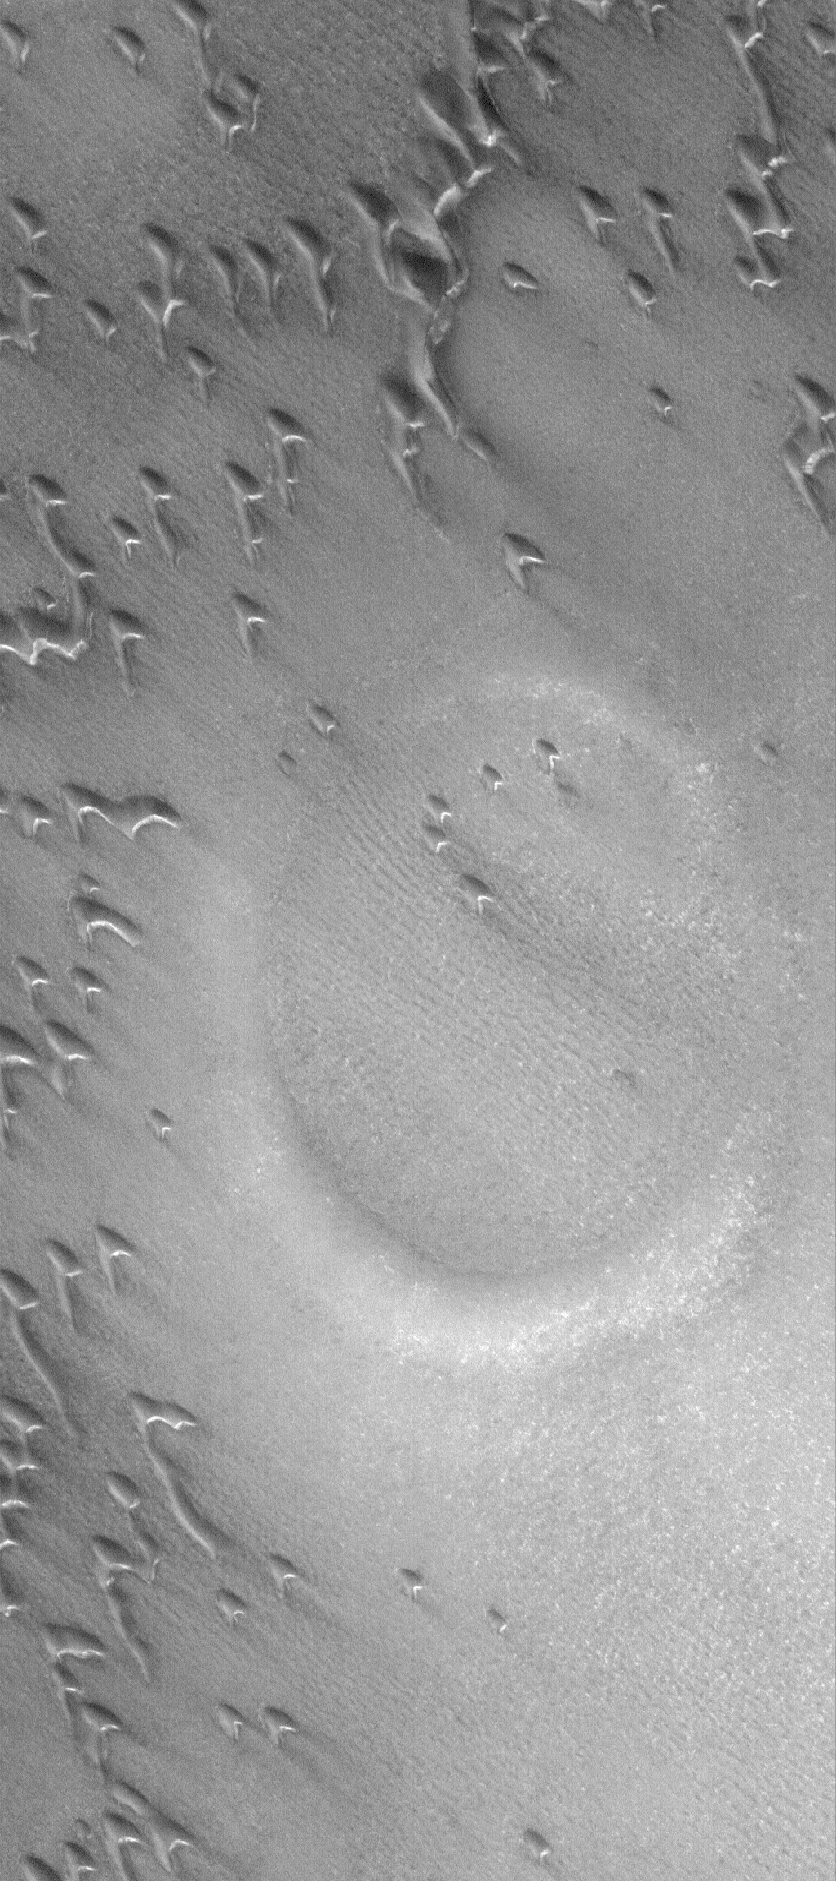

Northern Impact

19 March 2006
This Mars Global Surveyor (MGS) Mars Orbiter Camera (MOC) image shows a partially-buried crater in the north polar region of Mars. The circular feature is surrounded and partly overlain by some of the many, many sand dunes in the area. The steepest slopes on each dune — their slip faces — face toward the southeast (lower right), indicating that the dominant winds responsible for sand transport in this region come from the northwest (upper left). In summer, the dunes in this scene would be darker than their surroundings, but in this northern springtime image, the dunes and everything else in the area are covered by carbon dioxide frost. The frost is left over from the winter which ended in January 2006.

Location near: 76.0°N, 82.2°W
Image width: ~3 km (~1.9 mi)
Illumination from: lower left
Season: Northern Spring

Credit: NASA/JPL/Malin Space Science Systems